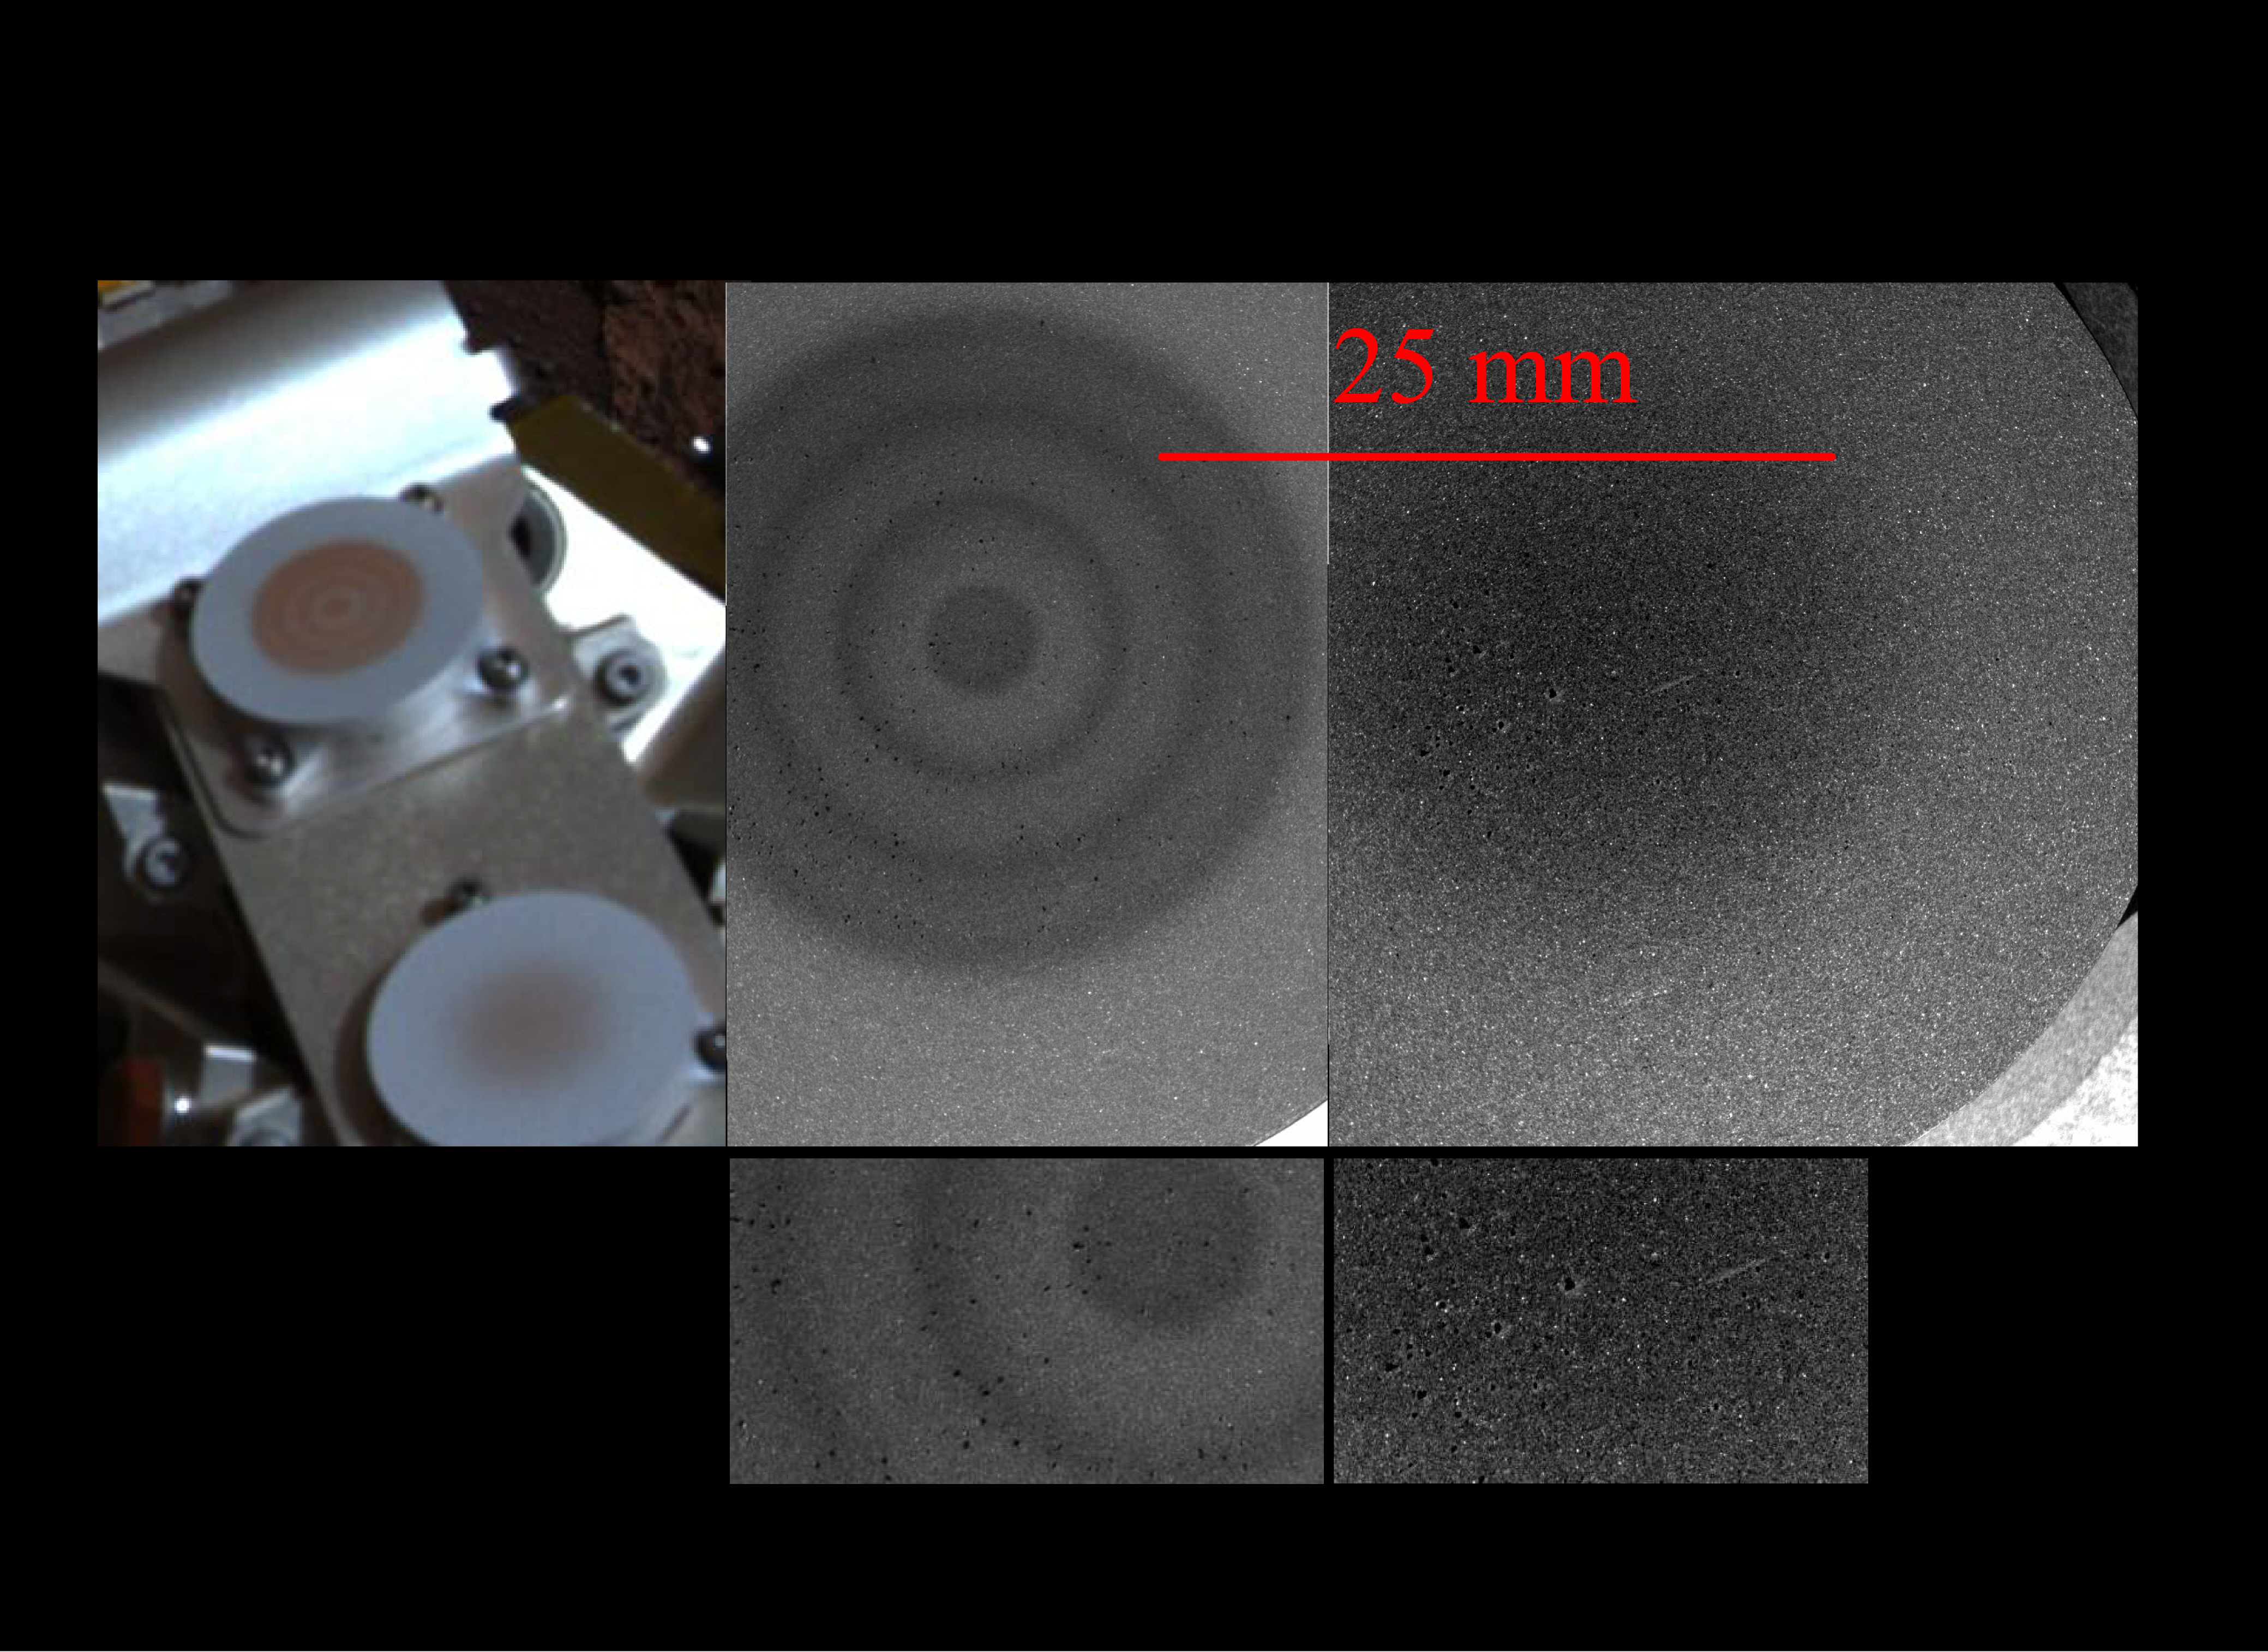

Rules of Attraction

This image composite shows two of the Mars Exploration Rover Opportunity’s magnets, the “capture” magnet (upper portion of left panel) and the “filter” magnet (lower portion of left panel). Scientists use these tools to study the origins of martian dust in the atmosphere. The left panel was taken by the rover’s panoramic camera. The four panels to the right, taken by the microscopic imager, show close-up views of the two magnets. The bull’s-eye appearance of the capture magnet is a result of alternating magnetic fields, which are used to increase overall magnetic force. The filter magnet lacks these alternating fields and consequently produces a weaker magnetic force. This weaker force selectively attracts only strong magnetic particles.

Scientists were surprised by the large dark particles on the magnets because airborne particles are smaller in size. They theorize that these spots might be aggregates of small particles that clump together in a magnetic field.

Credit: NASA/JPL/Cornell/USGS